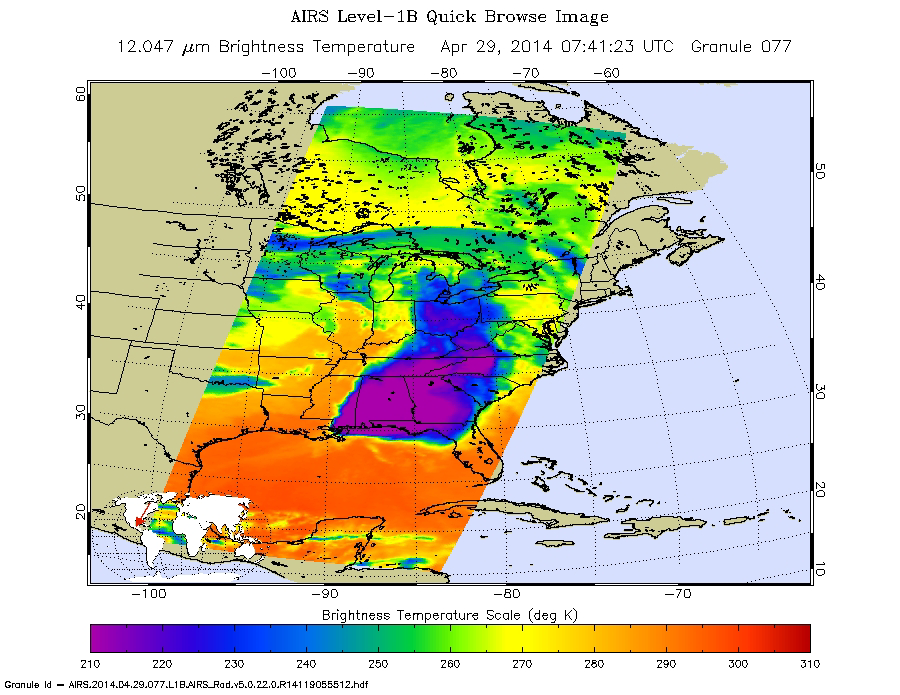

NASA Satellite Spots Severe Weather Outbreak in South

An unusually quiet start to the spring 2014 tornado season in the United States ended abruptly April 27, as a severe weather outbreak moved through the central and southern U.S. April 27-29. According to the National Weather Service, as of this morning, nearly 200 tornado warnings had been issued and more than 110 tornados had been reported, resulting in multiple fatalities across several states.

NASA’s Aqua spacecraft passed over the region early in the morning on April 29 at 3:41 a.m. EDT (07:41 UTC). Its Atmospheric Infrared Sounder (AIRS) instrument captured this false-color infrared image of the slow-moving low-pressure system that spawned the strong supercell thunderstorms. The AIRS image showed very cold cloud top temperatures, indicating that the thunderstorms had strong uplift that pushed cloud tops near the top of the troposphere (Earth’s lowest atmospheric layer). Temperatures drop to just under minus 64 degrees Fahrenheit (220 kelvin) at the top of the troposphere.

In the early morning imagery from April 29, AIRS data showed minimum cloud temperatures to be near minus 118 degrees Fahrenheit (190 kelvin), which is even colder than temperatures on April 28. This means the storms seen by AIRS on April 29 were higher in the atmosphere and had the potential to be stronger than those on April 28. On April 28, AIRS data showed some thunderstorms with cloud tops as cold as minus 100 degrees Fahrenheit (200 kelvin).

A low-pressure center associated with the fronts is located over Iowa. A warm front extends east of the low, bringing warm, moist air into the southeastern U.S. A stationary front stretches south from that low-pressure area to another low-pressure area over eastern Texas. NOAA’s National Weather Service Storm Prediction Center is forecasting severe thunderstorms over parts of the U.S. Gulf Coast on April 29.

About AIRS
The Atmospheric Infrared Sounder, AIRS, in conjunction with the Advanced Microwave Sounding Unit, AMSU, senses emitted infrared and microwave radiation from Earth to provide a three-dimensional look at Earth’s weather and climate. Working in tandem, the two instruments make simultaneous observations all the way down to Earth’s surface, even in the presence of heavy clouds. With more than 2,000 channels sensing different regions of the atmosphere, the system creates a global, three-dimensional map of atmospheric temperature and humidity, cloud amounts and heights, greenhouse gas concentrations, and many other atmospheric phenomena. Launched into Earth orbit in 2002, the AIRS and AMSU instruments fly onboard NASA’s Aqua spacecraft and are managed by NASA’s Jet Propulsion Laboratory in Pasadena, Calif., under contract to NASA. JPL is a division of the California Institute of Technology in Pasadena.

Credit: NASA/JPL-Caltech